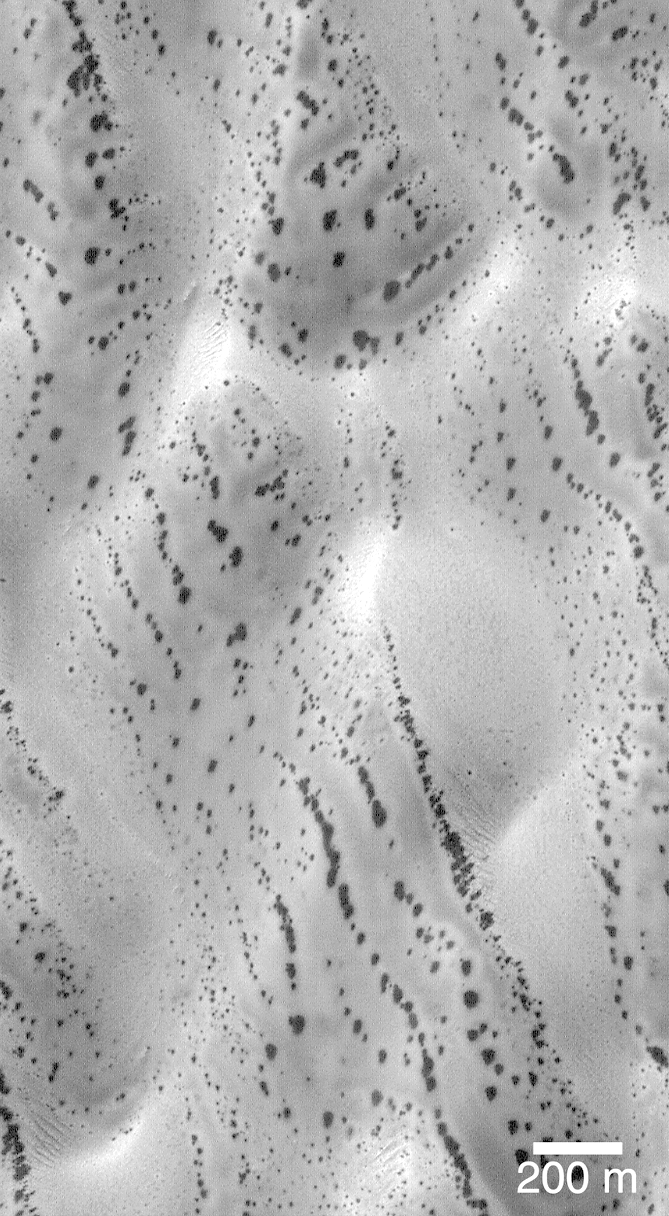

Defrosting Polar Dunes — “The Snow Leopard”

The patterns created by dark spots on defrosting south polar dunes are often strange and beautiful. This picture, which the Mars Orbiter Camera team has dubbed, “the snow leopard,” shows a dune field located at 61.5°S, 18.9°W, as it appeared on July 1, 1999. The spots are areas where dark sand has been exposed from beneath bright frost as the south polar winter cap begins to retreat. Many of the spots have a diffuse, bright ring around them this is thought to be fresh frost that was re-precipitated after being removed from the dark spot. The spots seen on defrosting polar dunes are a new phenomenon that was not observed by previous spacecraft missions to Mars. Thus, there is much about these features that remains unknown. For example, no one yet knows why the dunes become defrosted by forming small spots that grow and grow over time. No one knows for sure if the bright rings around the dark spots are actually composed of re-precipitated frost. And no one knows for sure why some dune show spots that appear to be “lined-up” (as they do in the picture shown here).

This Mars Global Surveyor Mars Orbiter Camera image is illuminated from the upper left. North is toward the upper right. The scale bar indicates a distance of 200 meters (656 feet).

Malin Space Science Systems and the California Institute of Technology built the MOC using spare hardware from the Mars Observer mission. MSSS operates the camera from its facilities in San Diego, CA. The Jet Propulsion Laboratory’s Mars Surveyor Operations Project operates the Mars Global Surveyor spacecraft with its industrial partner, Lockheed Martin Astronautics, from facilities in Pasadena, CA and Denver, CO.

Credit: NASA/JPL/MSSS